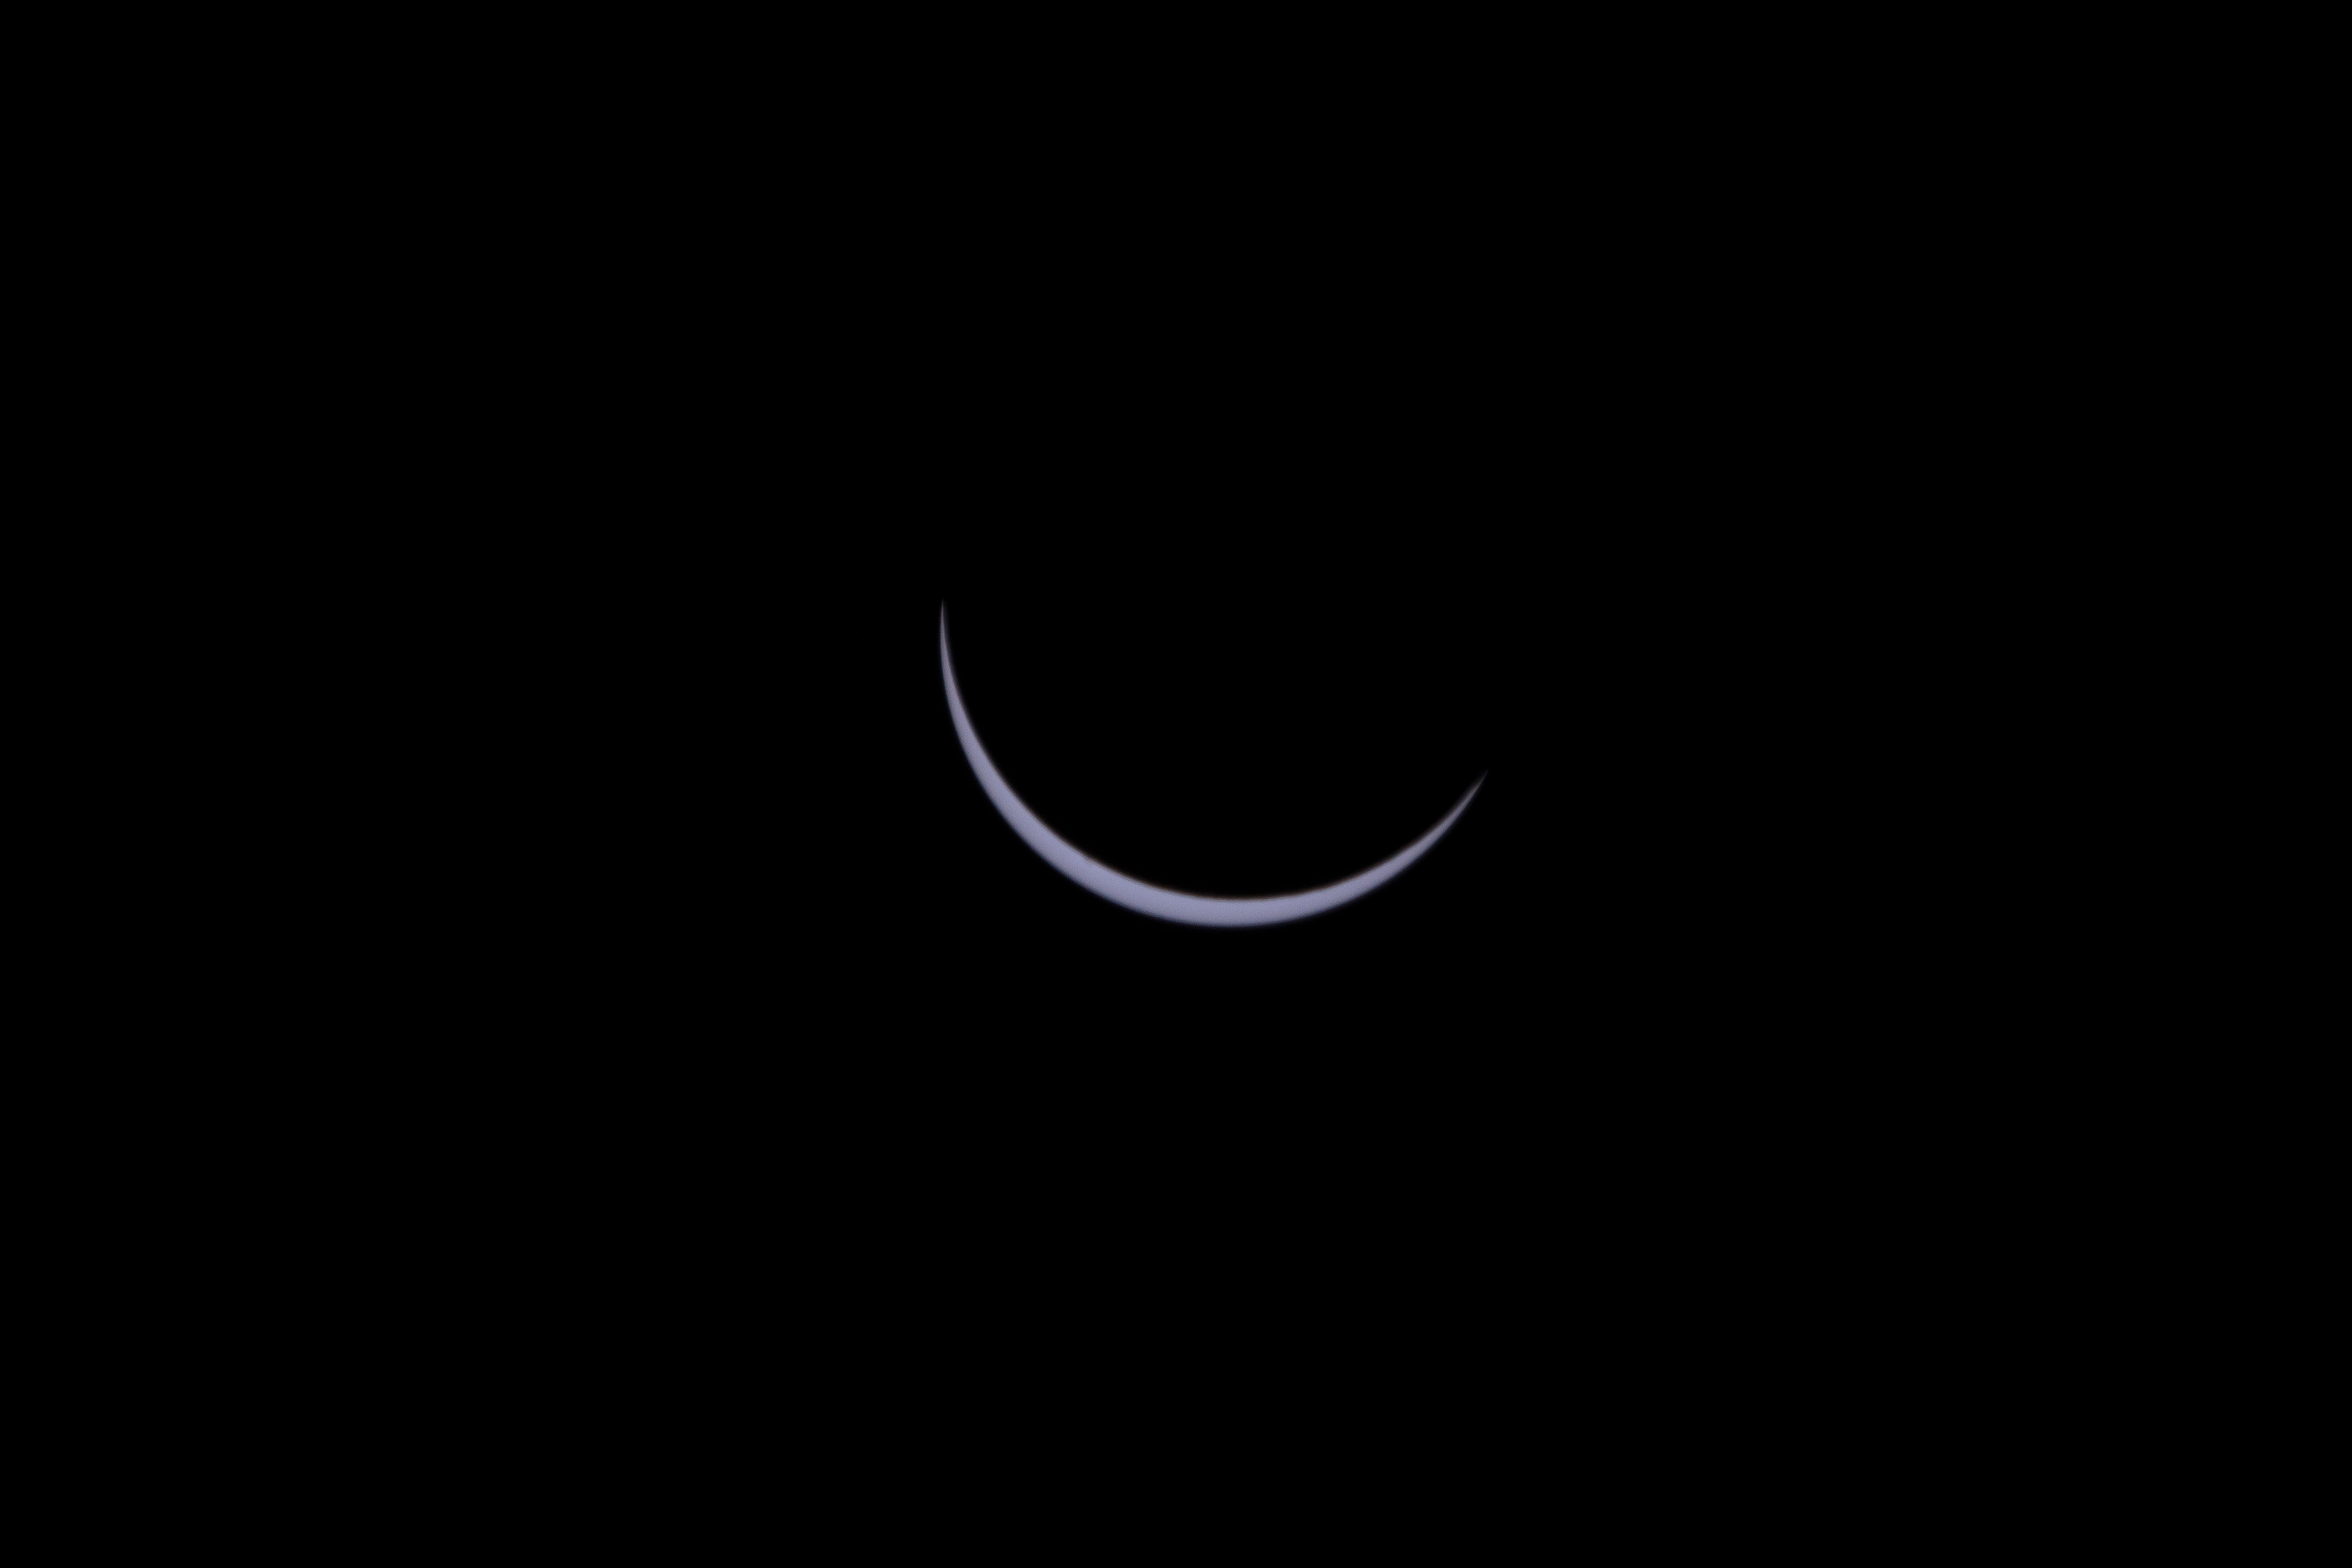

2017 Total Solar Eclipse

The Moon is seen passing in front of the Sun during a total solar eclipse on Monday, August 21, 2017 from onboard a NASA Gulfstream III aircraft flying 25,000 feet above the Oregon coast. A total solar eclipse swept across a narrow portion of the contiguous United States from Lincoln Beach, Oregon to Charleston, South Carolina. A partial solar eclipse was visible across the entire North American continent along with parts of South America, Africa, and Europe.

Credit: NASA/Carla Thomas